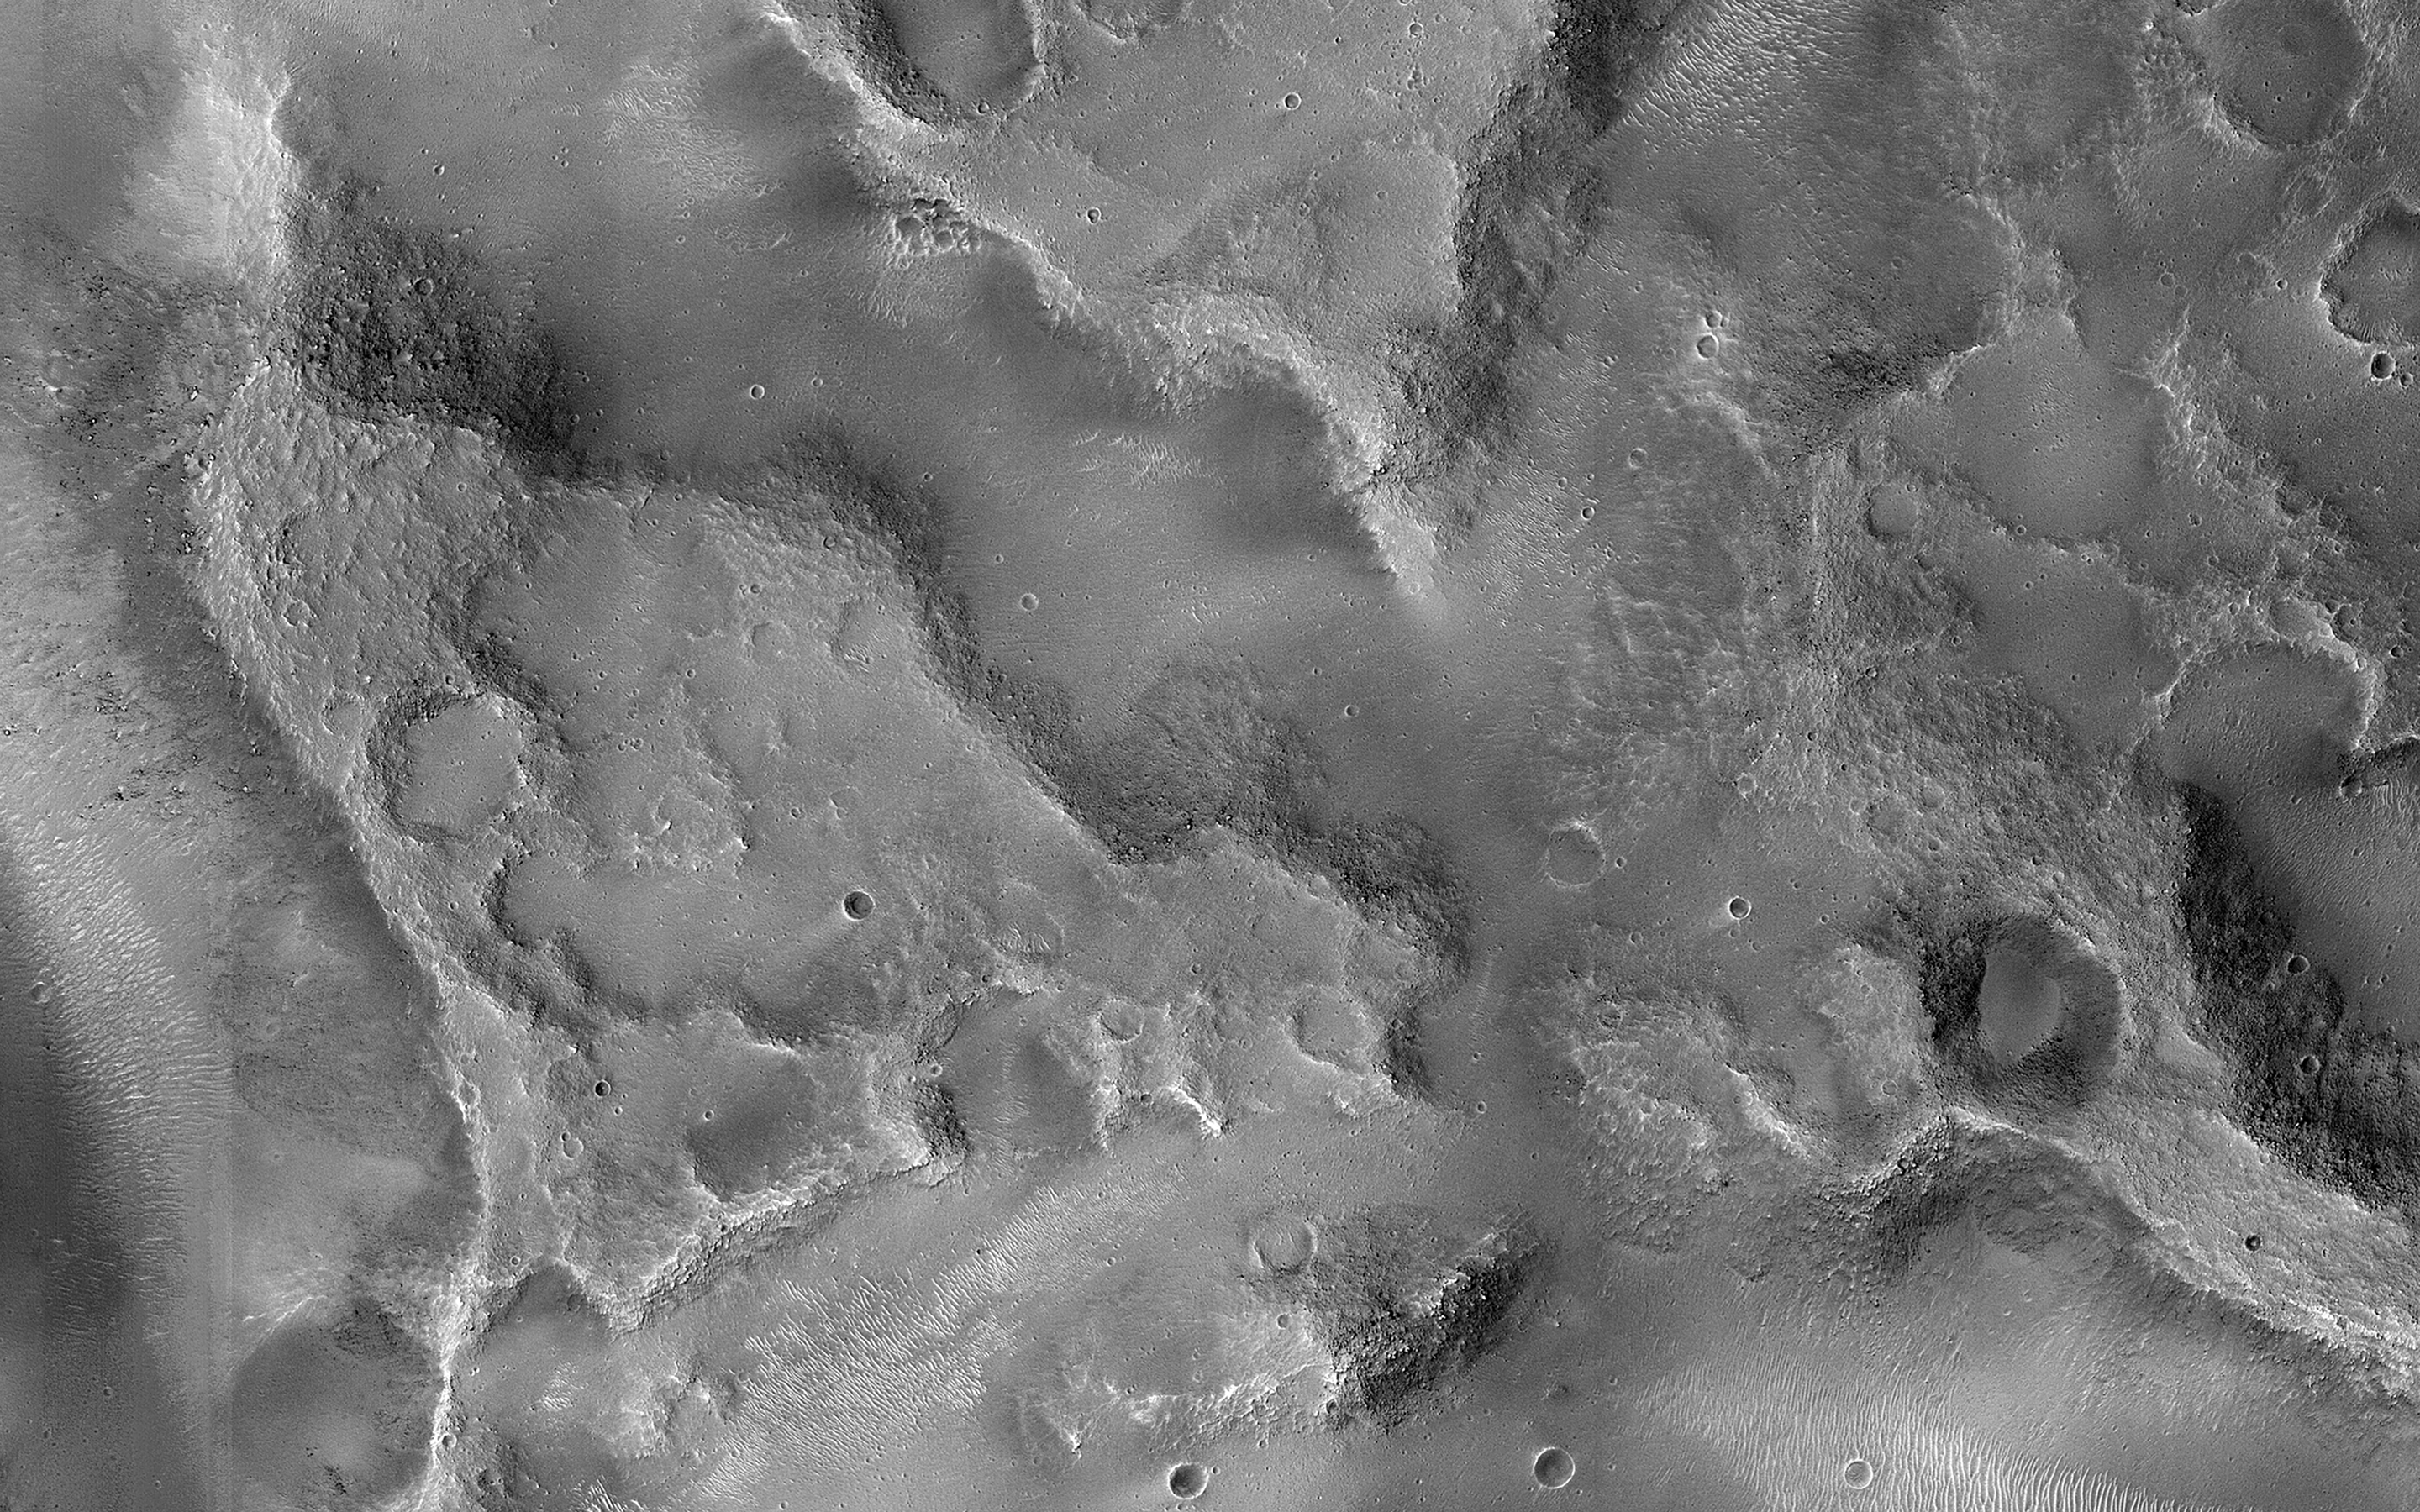

Fractured Blocks on a Crater Floor

This crater in Xanthe Terra is filled with material deposited by wind or water after the crater formed. The material later fractured into discrete flat blocks.

This fracturing may have occurred due to collapse over a subsurface cavity from where ground water evacuated, or under a sub-ice lake.

The map is projected here at a scale of 50 centimeters (19.7 inches) per pixel. (The original image scale is 53.0 centimeters [20.9 inches] per pixel [with 2 x 2 binning]; objects on the order of 159 centimeters [62.6 inches] across are resolved.) North is up.

The University of Arizona, in Tucson, operates HiRISE, which was built by Ball Aerospace & Technologies Corp., in Boulder, Colorado. NASA’s Jet Propulsion Laboratory, a division of Caltech in Pasadena, California, manages the Mars Reconnaissance Orbiter Project for NASA’s Science Mission Directorate, Washington.

Credit: NASA/JPL-Caltech/University of Arizona